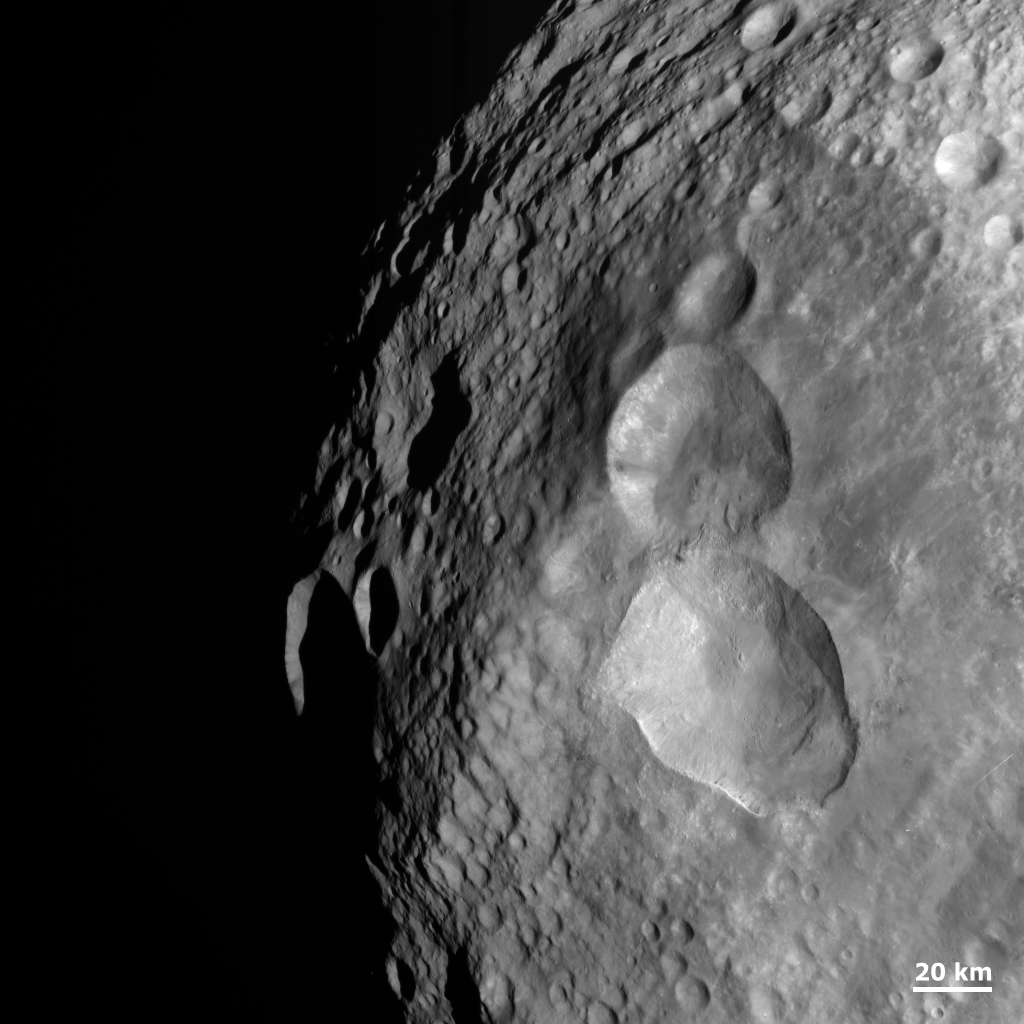

An Impact Structure Resembling a Snowman

NASA’s Dawn spacecraft obtained this image with its framing camera on Aug. 20, 2011. This image was taken through the camera’s clear filter. The image has a resolution of about 260 meters per pixel.

The Dawn mission to Vesta and Ceres is managed by NASA’s Jet Propulsion Laboratory, a division of the California Institute of Technology in Pasadena, for NASA’s Science Mission Directorate, Washington. UCLA is responsible for overall Dawn mission science. The Dawn framing cameras were developed and built under the leadership of the Max Planck Institute for Solar System Research, Katlenburg-Lindau, Germany, with significant contributions by DLR German Aerospace Center, Institute of Planetary Research, Berlin, and in coordination with the Institute of Computer and Communication Network Engineering, Braunschweig. The Framing Camera project is funded by the Max Planck Society, DLR, and NASA/JPL.

Credit: NASA/JPL-Caltech/UCLA/MPS/DLR/IDA